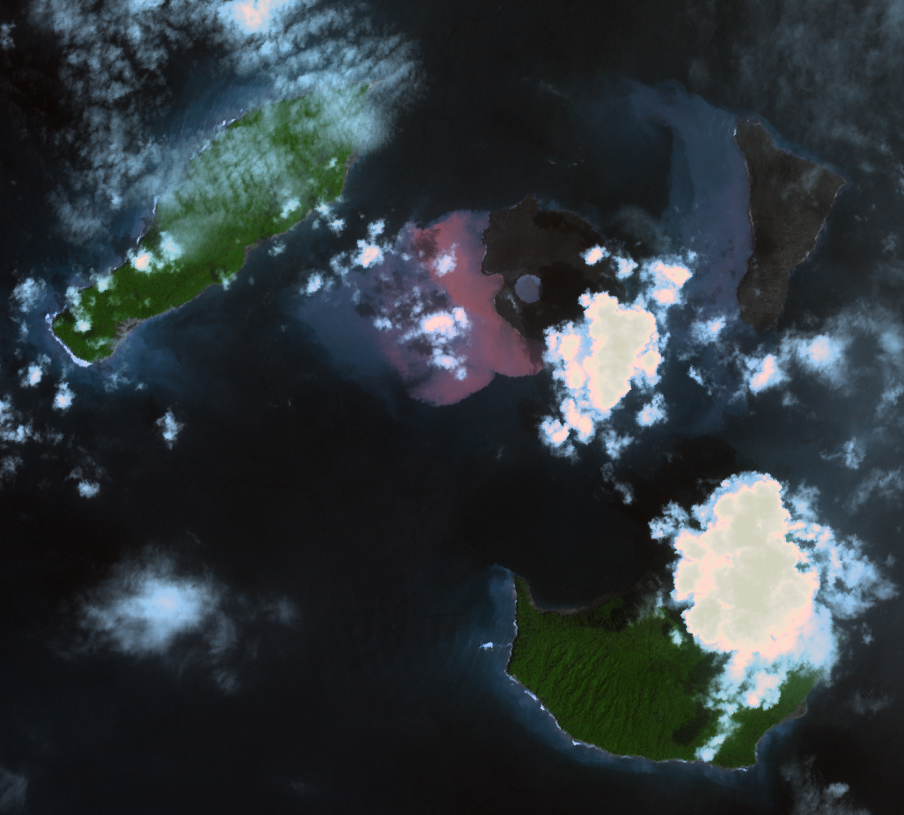

ASTER Images Post-eruption Anak Krakatau Volcano

On Dec. 22, 2018, Indonesia’s Anak Krakatau volcano erupted and partially collapsed. NASA’s Advanced Spaceborne Thermal Emission and Reflection (ASTER) instrument imaged the volcano on Jan. 13 — several weeks after the eruption.

This image shows that the crater area has closed to become a lake and the forest on the island has been destroyed by ash falls. The reddish area in the water southwest of the island is likely due to either iron-rich ash in the water or the interaction of seawater with underwater volcanic eruption products. The image covers an area of 7.5 by 8.4 miles (12.2 by 13.5 kilometers), and is located at 6.1 degrees south, 105.4 degrees east.

The tsunami that followed the eruption killed more than 400 people in western Indonesia.

With its 14 spectral bands from the visible to the thermal infrared wavelength region and its high spatial resolution of about 50 to 300 feet (15 to 90 meters), ASTER images Earth to map and monitor the changing surface of our planet. ASTER is one of five Earth-observing instruments launched Dec. 18, 1999, on Terra. The instrument was built by Japan’s Ministry of Economy, Trade and Industry. A joint U.S./Japan science team is responsible for validation and calibration of the instrument and data products.

The broad spectral coverage and high spectral resolution of ASTER provides scientists in numerous disciplines with critical information for surface mapping and monitoring of dynamic conditions and temporal change. Example applications are monitoring glacial advances and retreats; monitoring potentially active volcanoes; identifying crop stress; determining cloud morphology and physical properties; wetlands evaluation; thermal pollution monitoring; coral reef degradation; surface temperature mapping of soils and geology; and measuring surface heat balance.

The U.S. science team is located at NASA’s Jet Propulsion Laboratory in Pasadena, California. The Terra mission is part of NASA’s Science Mission Directorate, Washington.

Credit: NASA/METI/AIST/Japan Space Systems, and U.S./Japan ASTER Science Team